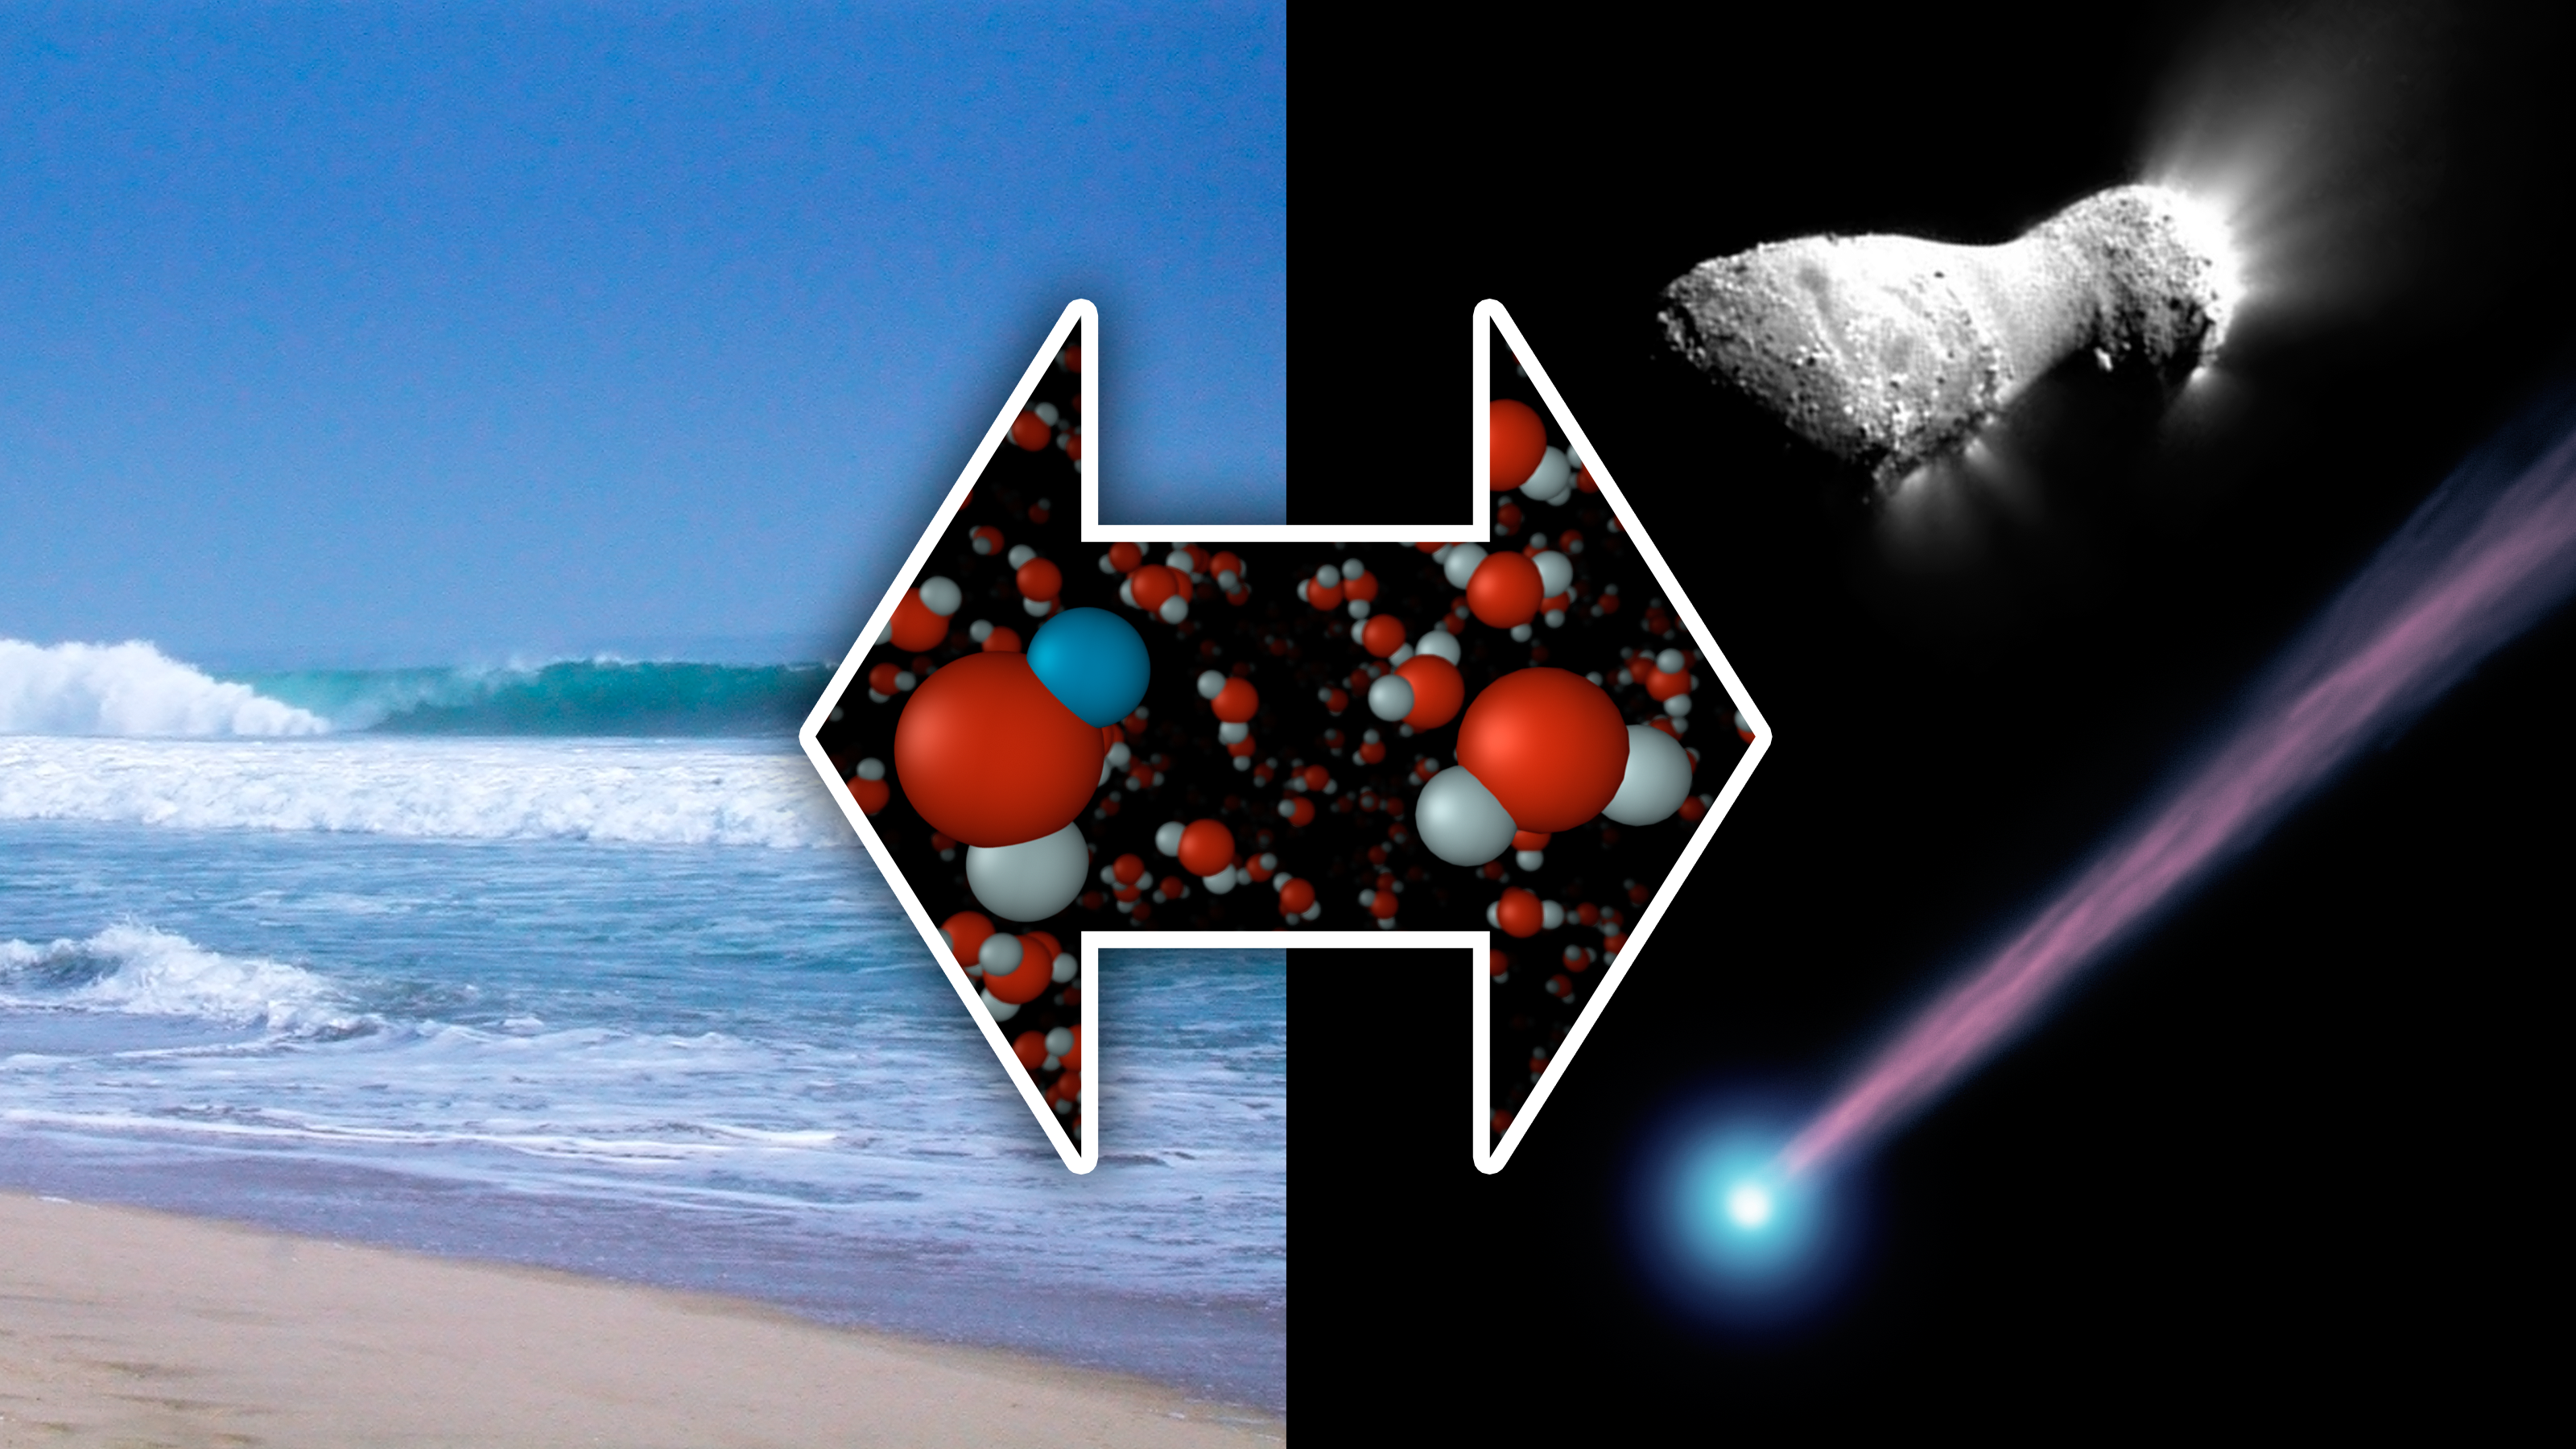

The Same Here as There

New measurements from the Herschel Space Observatory have discovered water with the same chemical signature as our oceans in a comet called Hartley 2 (pictured at right). Previously, astronomers thought icy comets impacting on a young Earth had deposited only about 10 percent of the water comprising our oceans. The new findings, however, suggest that comets played a much bigger role.

The image of comet Harley 2 at top right was taken by NASA’s EPOXI mission. The image at bottom right is an artist’s concept of a comet.

Using the Herschel Space Observatory, astronomers have discovered that comet Hartley 2 possesses a ratio of “heavy water” to light, or normal, water that matches what’s found in Earth’s oceans. In heavy water, one of the two hydrogen atoms has been replaced by the heavy hydrogen isotope known as deuterium. Hartley 2 contains half as much heavy water as other comets analyzed to dateHerschel’s “Heterodyne Instrument for the Far Infrared,” or HIFI, was used to obtain the spectral signatures of the water molecules, as shown here in the graphs.

The image of comet Harley 2 was taken by NASA’s EPOXI mission.

Herschel is a European Space Agency cornerstone mission, with science instruments provided by consortia of European institutes. NASA’s Herschel Project Office is based at the agency’s Jet Propulsion Laboratory in Pasadena, Calif., which contributed mission-enabling technology for two of Herschel’s three science instruments. The NASA Herschel Science Center, part of the Infrared Processing and Analysis Center at Caltech in Pasadena, supports the U.S. astronomical community. Caltech manages JPL for NASA.

Credit: NASA/JPL-Caltech